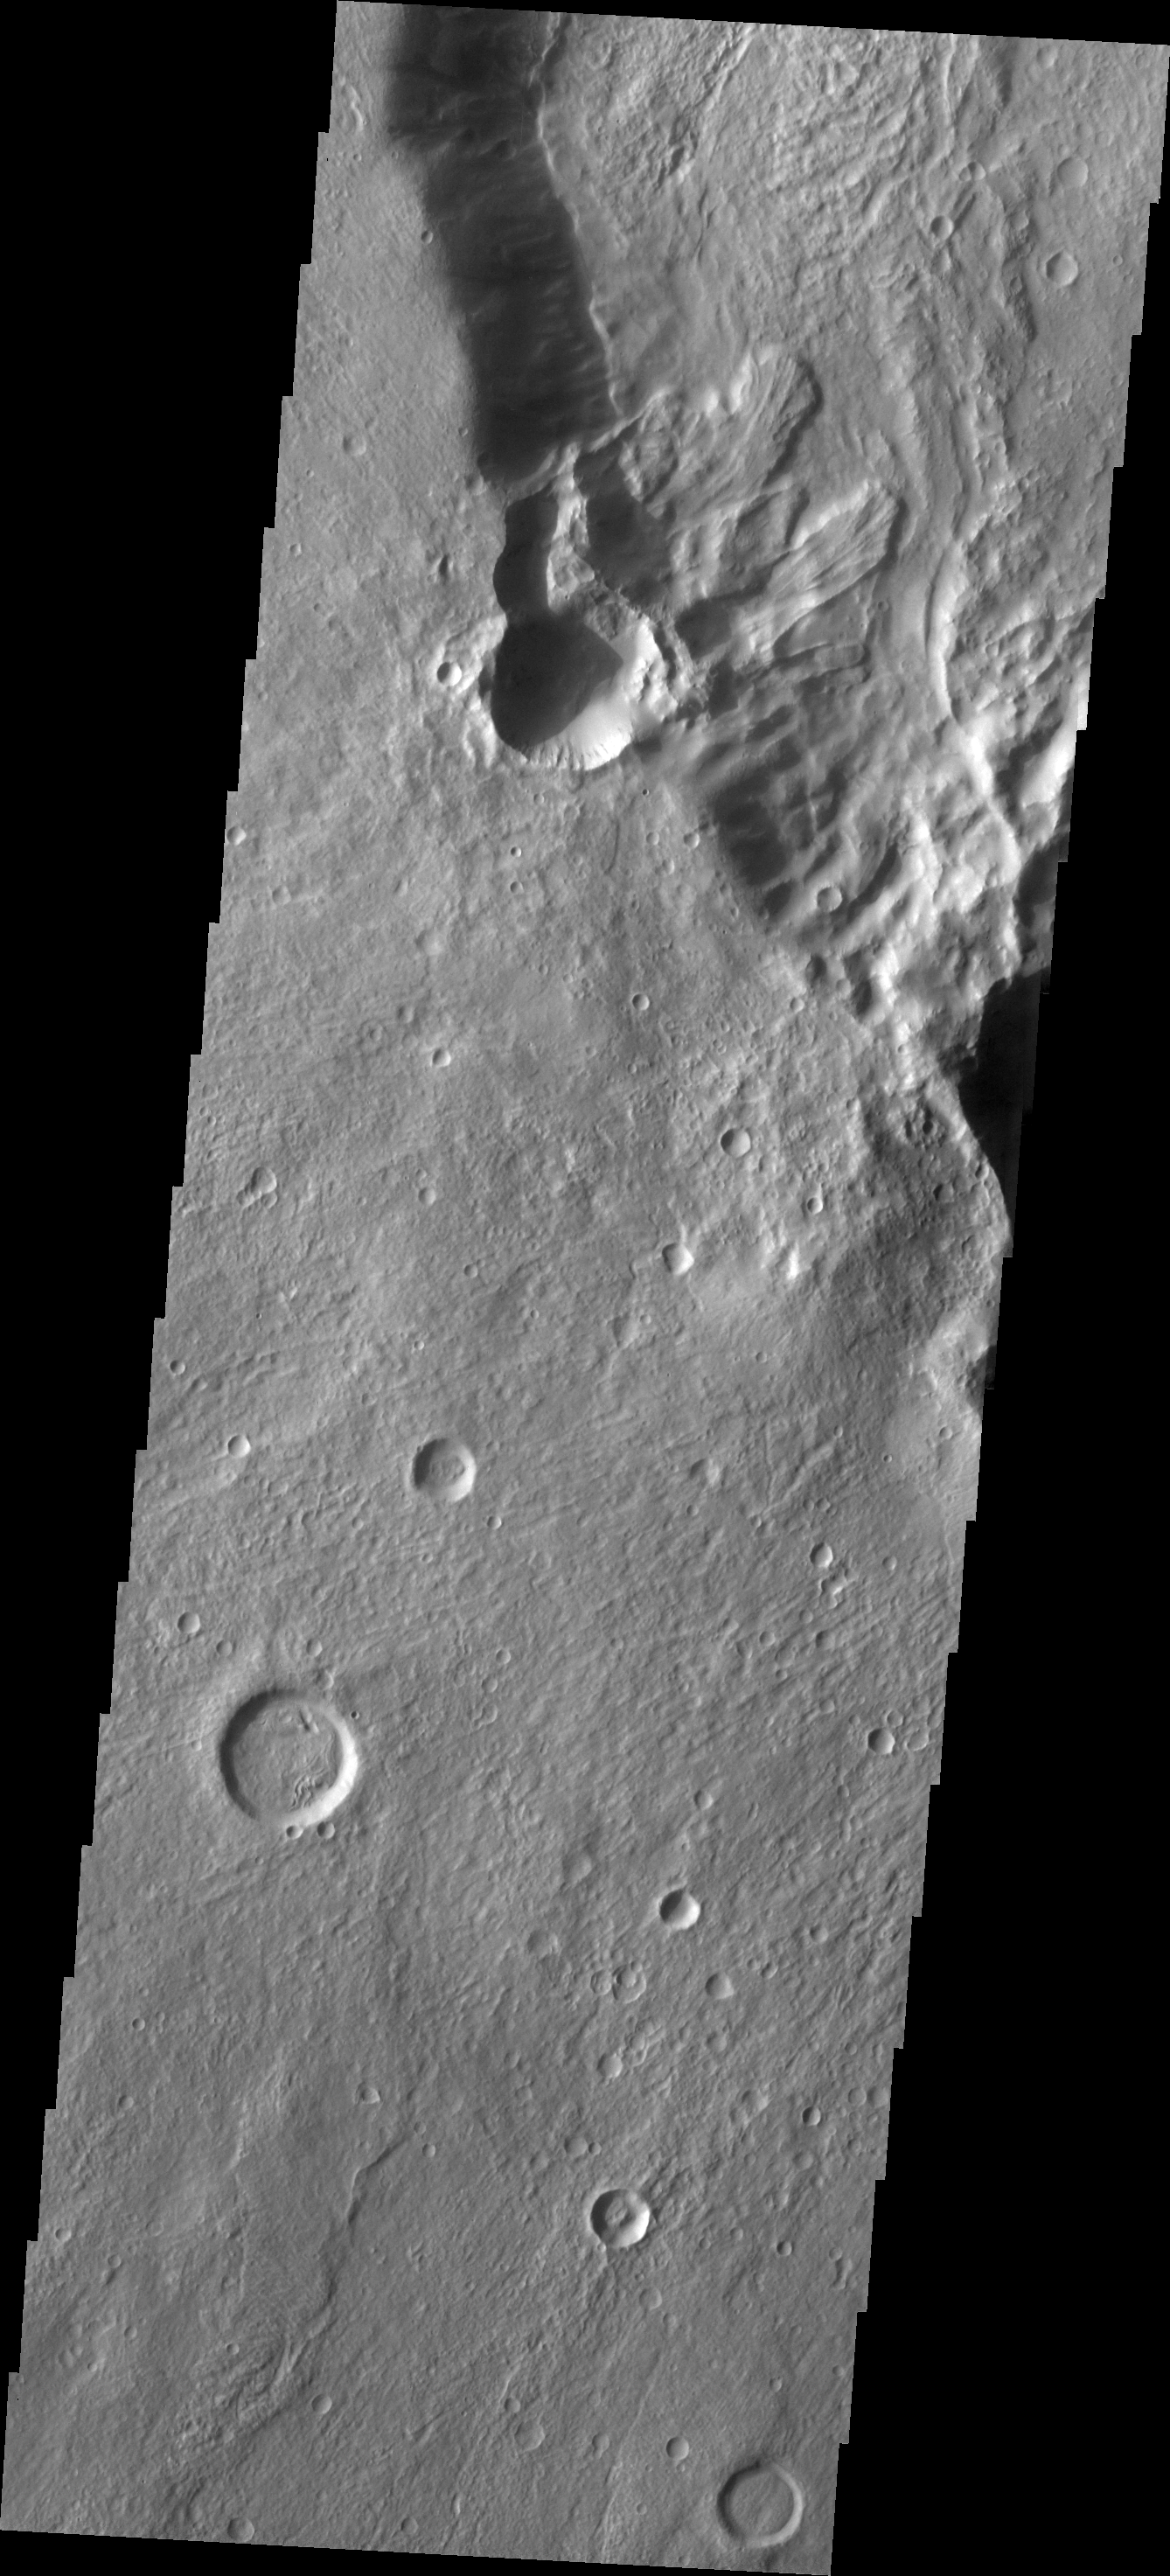

Landslides

This group of landslide deposits is located in an unnamed crater in Noachis Terra.

Image information: VIS instrument. Latitude -30.5N, Longitude 337.0E. 17 meter/pixel resolution.

Please see the THEMIS Data Citation Note for details on crediting THEMIS images.

Note: this THEMIS visual image has not been radiometrically nor geometrically calibrated for this preliminary release. An empirical correction has been performed to remove instrumental effects. A linear shift has been applied in the cross-track and down-track direction to approximate spacecraft and planetary motion. Fully calibrated and geometrically projected images will be released through the Planetary Data System in accordance with Project policies at a later time.

NASA’s Jet Propulsion Laboratory manages the 2001 Mars Odyssey mission for NASA’s Office of Space Science, Washington, D.C. The Thermal Emission Imaging System (THEMIS) was developed by Arizona State University, Tempe, in collaboration with Raytheon Santa Barbara Remote Sensing. The THEMIS investigation is led by Dr. Philip Christensen at Arizona State University. Lockheed Martin Astronautics, Denver, is the prime contractor for the Odyssey project, and developed and built the orbiter. Mission operations are conducted jointly from Lockheed Martin and from JPL, a division of the California Institute of Technology in Pasadena.

Credit: NASA/JPL/ASU